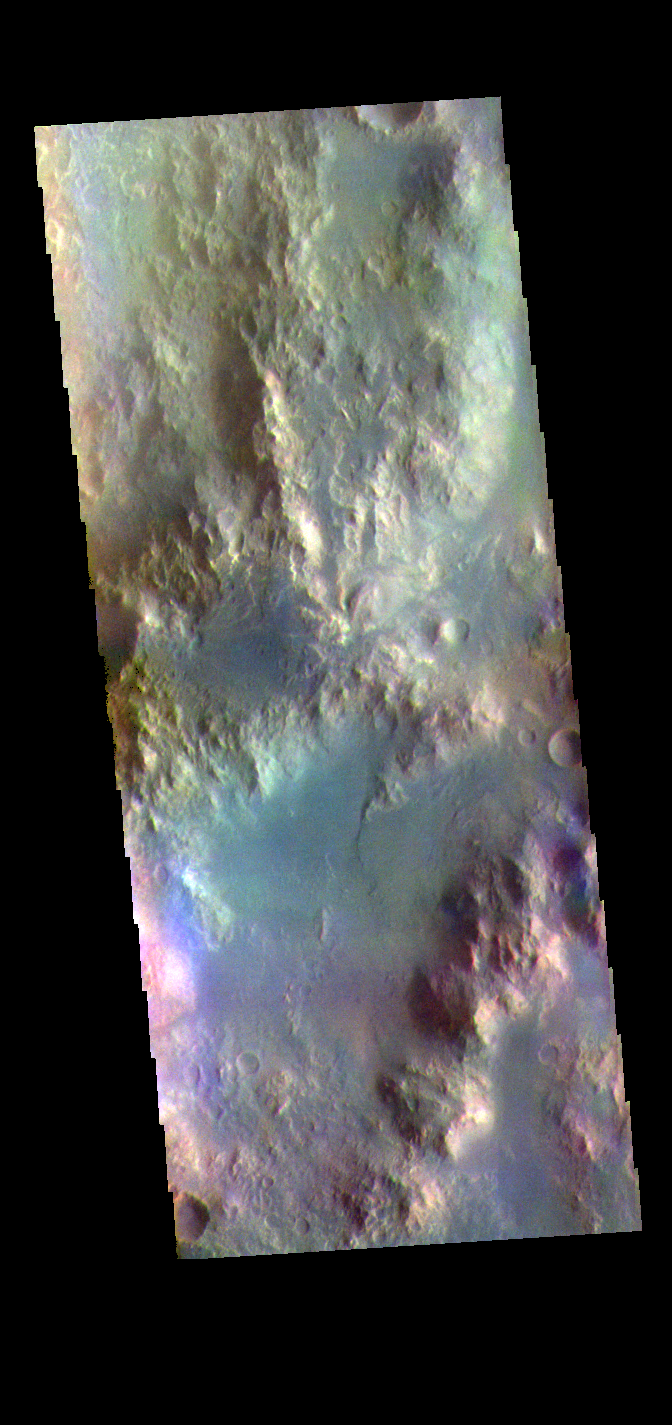

Holden Crater Rim – False Color

The THEMIS VIS camera contains 5 filters. The data from different filters can be combined in multiple ways to create a false color image. These false color images may reveal subtle variations of the surface not easily identified in a single band image. Today’s false color image shows part of the rim of Holden Crater. Located in Noachis Terra, Holden Crater is 152km (94 miles) in diameter.

Credit: NASA/JPL-Caltech/ASU